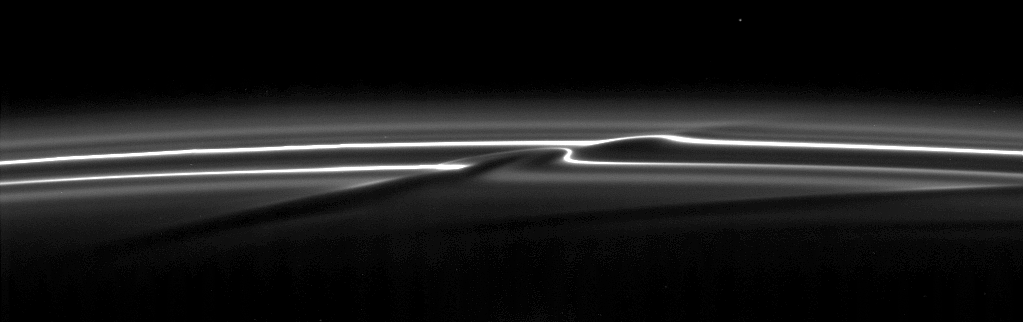

Streamer Channel

The Cassini spacecraft focuses on a streamer-channel feature in Saturn’s F ring.

These features are created by the moon Prometheus as it closely approaches the ring once per orbit (see PIA08397).

This view looks toward the unilluminated side of the rings from about 36 degrees above the ringplane.The image was taken in visible light with the Cassini spacecraft narrow-angle camera on Sept. 30, 2008. The view was acquired at a distance of approximately 970,000 kilometers (602,000 miles) from Saturn and at a Sun-ring-spacecraft, or phase, angle of 45 degrees. Image scale is 5 kilometers (3 miles) per pixel.

The Cassini-Huygens mission is a cooperative project of NASA, the European Space Agency and the Italian Space Agency. The Jet Propulsion Laboratory, a division of the California Institute of Technology in Pasadena, manages the mission for NASA’s Science Mission Directorate, Washington, D.C. The Cassini orbiter and its two onboard cameras were designed, developed and assembled at JPL. The imaging operations center is based at the Space Science Institute in Boulder, Colo.

Credit: NASA/JPL/Space Science Institute